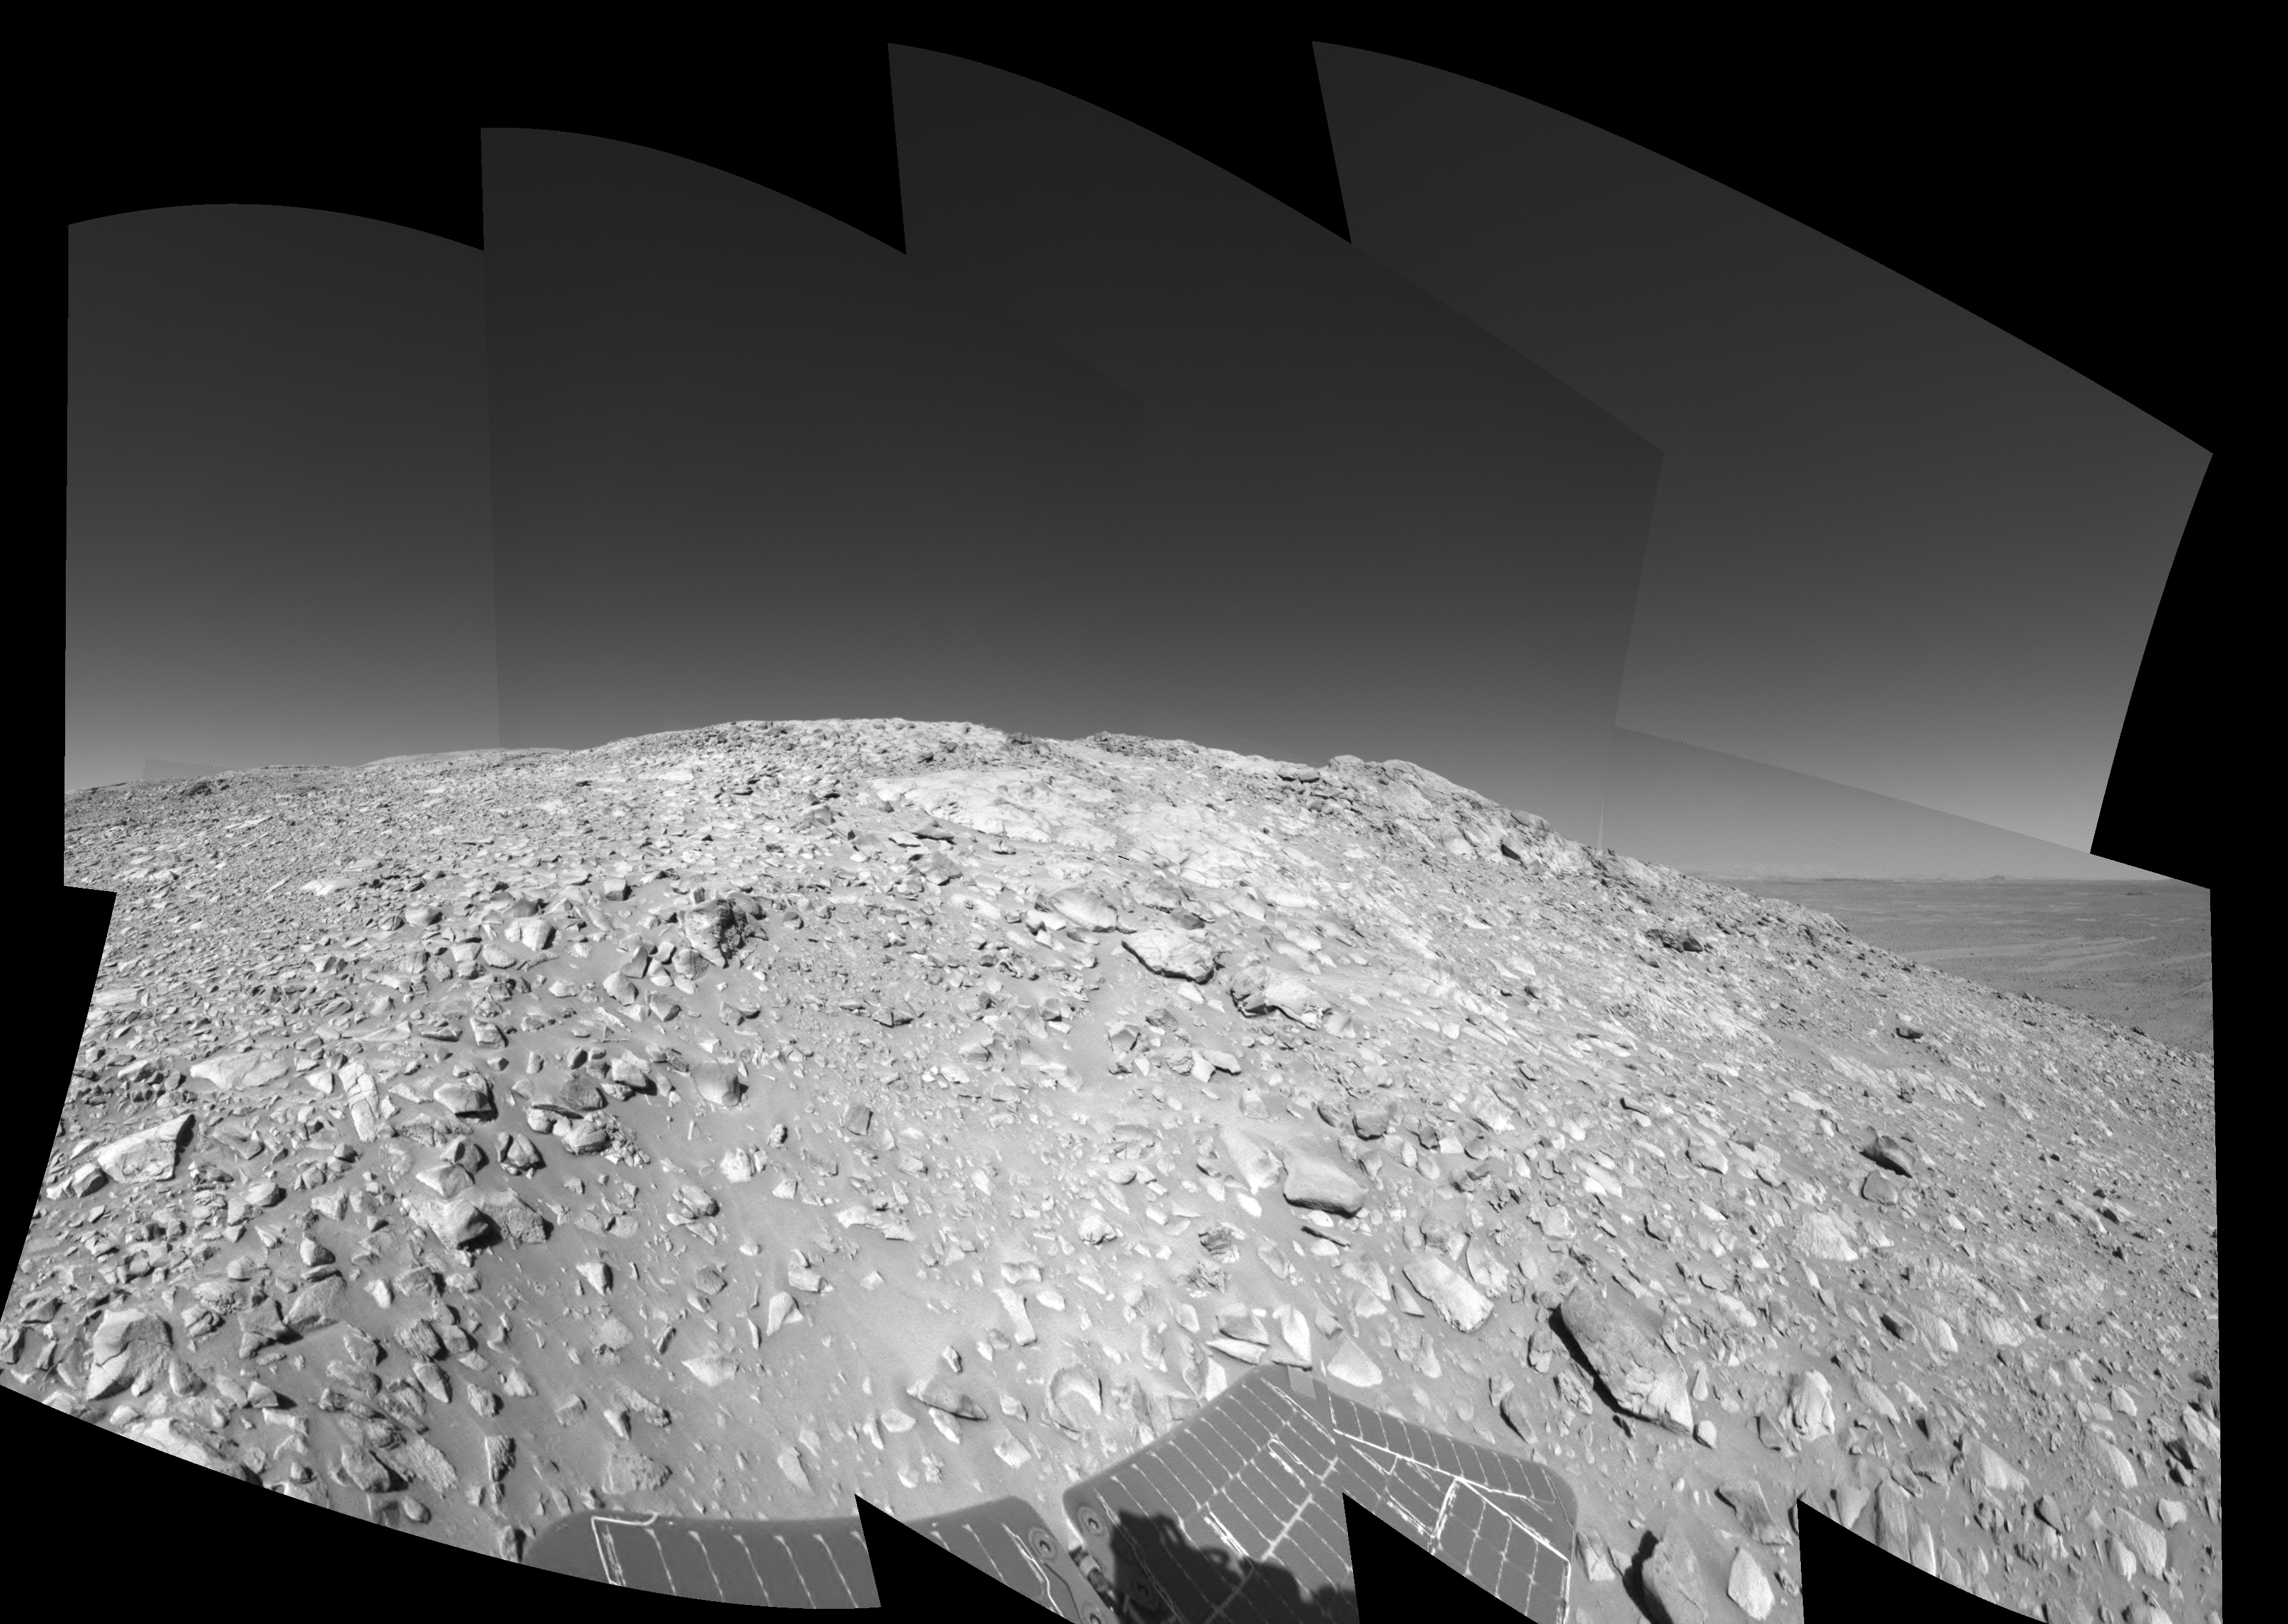

High on ‘West Spur’ (Left Eye)

A rock outcrop with a view of the surrounding landscape beckons NASA’s Mars Exploration Rover Spirit on sol 203 (July 29, 2004) of its journey of exploration on the red planet. This view is a mosaic of images taken by the rover’s navigation camera at a position labeled as Site 80, near the top of the “West Spur” portion of the “Columbia Hills.” Directly ahead are rock outcrops that scientists will examine for clues that might indicate the presence of water in the past. In the upper right-hand corner is the so-called “sea of basalt,” consisting of lava flows that lapped onto the flanks of the hills. The view is toward the south. The field of view is approximately 170 degrees from right to left and is presented in a cylindrical-perspective projection with geometrical seam correction. This is the left-eye view of a stereo pair.

See PIA06736 for 3-D view and PIA06738 for right eye view of this left eye cylindrical-perspective projection.

Credit: NASA/JPL